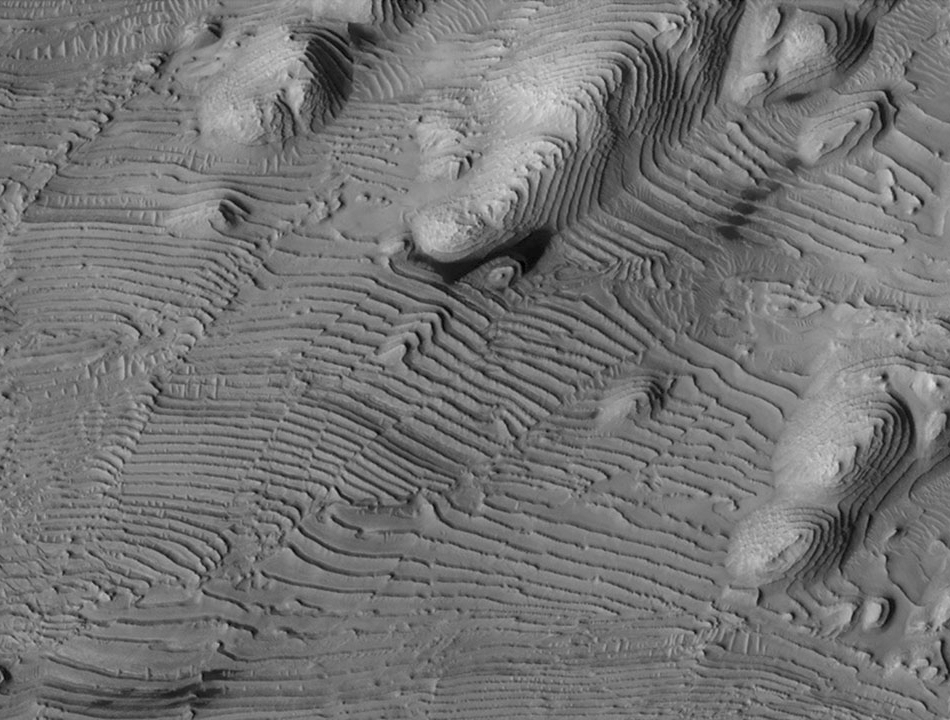

Rhythmic Layering in Danielson Crater on Mars

Rhythmic patterns of sedimentary layering in Danielson Crater on Mars result from periodic changes in climate related to changes in tilt of the planet. This image was taken by the High Resolution Imaging Science Experiment camera on NASA’s Mars Reconnaissance Orbiter.

Credit: NASA/JPL-Caltech/Univ. of Arizona